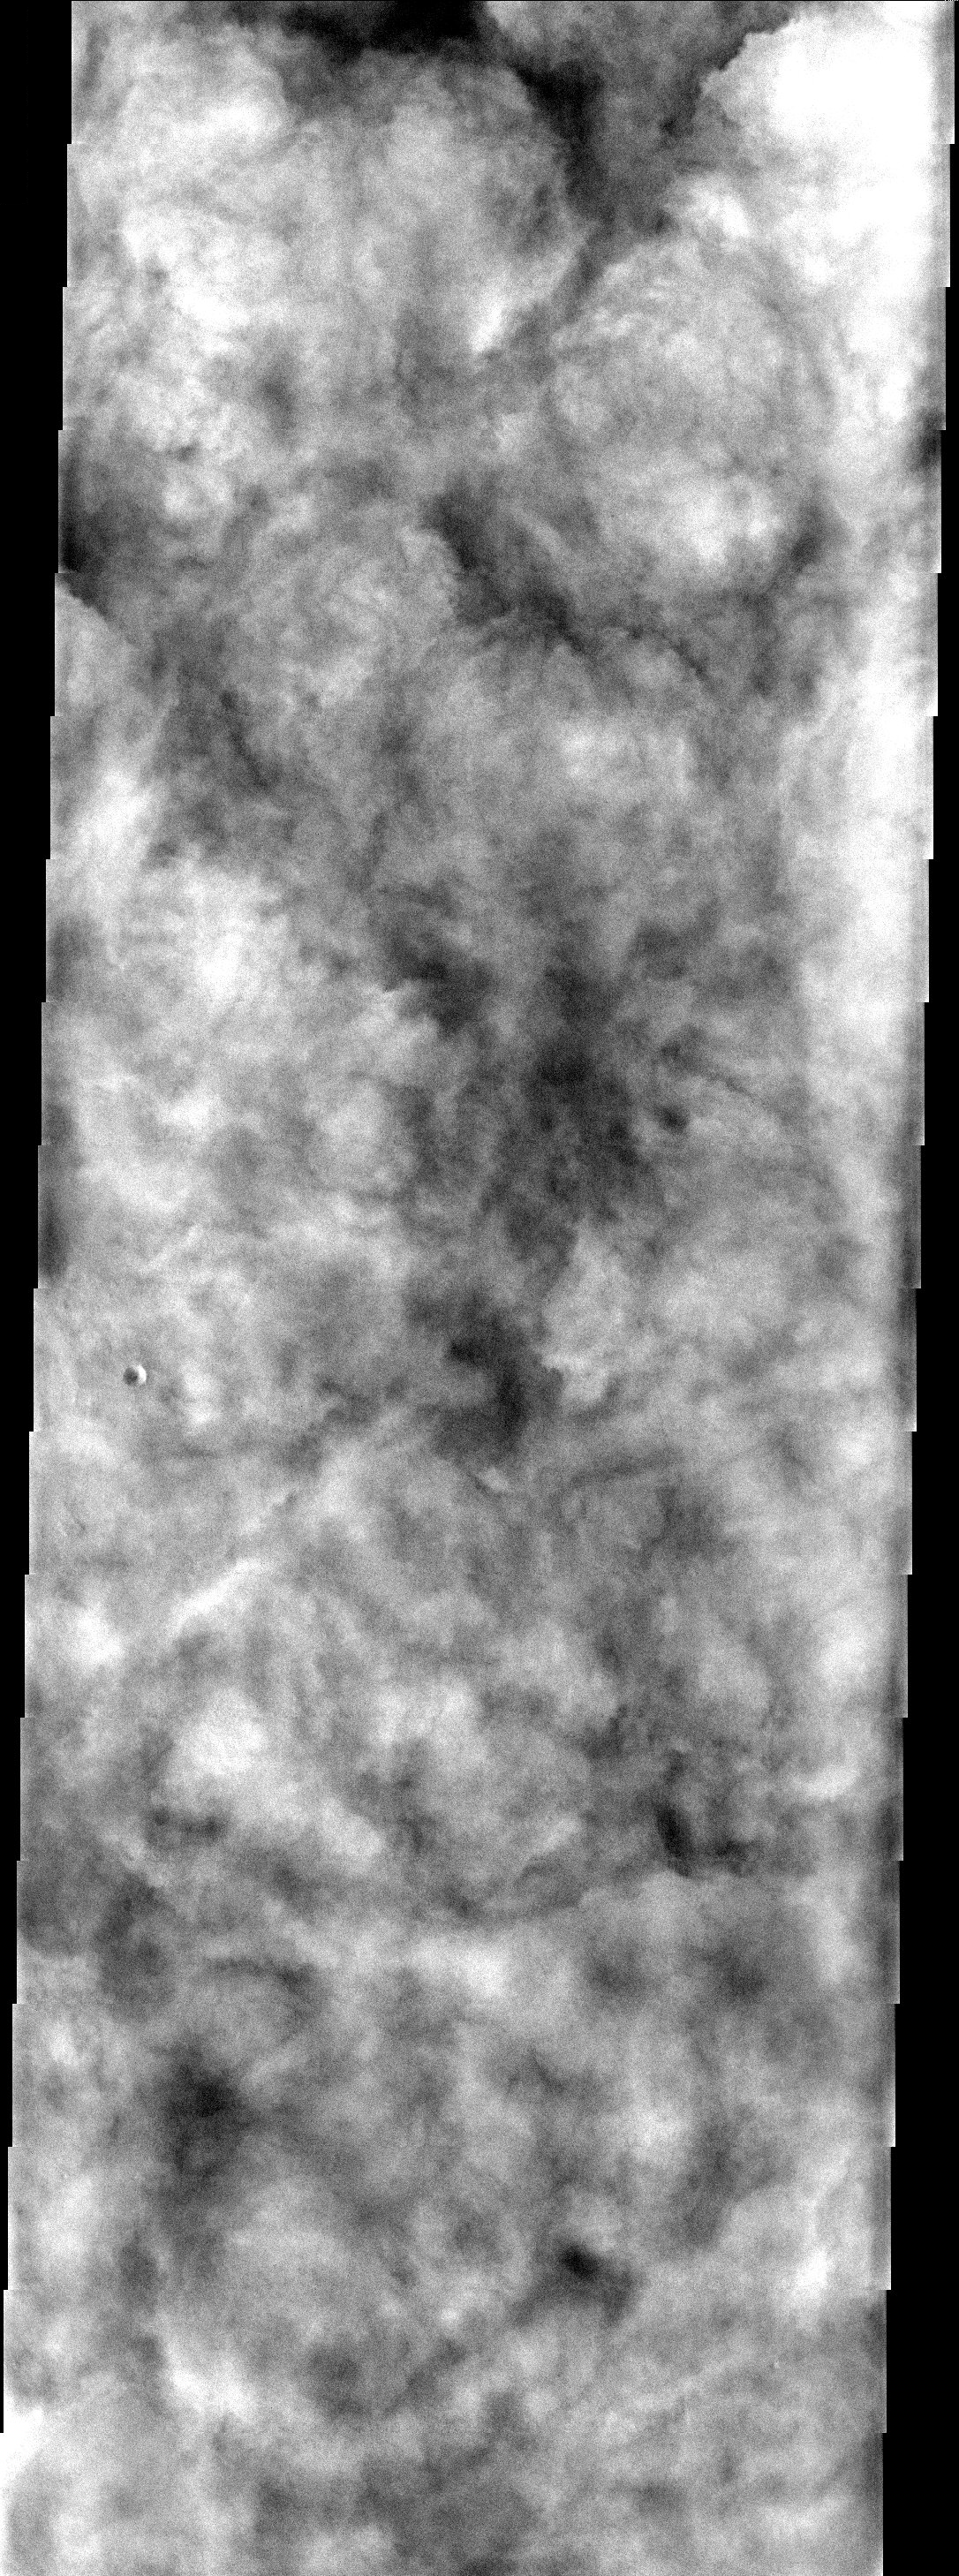

Ice Clouds

Heavy water ice clouds almost completely obscure the surface in Vastitas Borealis.

Note: this THEMIS visual image has not been radiometrically nor geometrically calibrated for this preliminary release. An empirical correction has been performed to remove instrumental effects. A linear shift has been applied in the cross-track and down-track direction to approximate spacecraft and planetary motion. Fully calibrated and geometrically projected images will be released through the Planetary Data System in accordance with Project policies at a later time.

NASA’s Jet Propulsion Laboratory manages the 2001 Mars Odyssey mission for NASA’s Office of Space Science, Washington, D.C. The Thermal Emission Imaging System (THEMIS) was developed by Arizona State University, Tempe, in collaboration with Raytheon Santa Barbara Remote Sensing. The THEMIS investigation is led by Dr. Philip Christensen at Arizona State University. Lockheed Martin Astronautics, Denver, is the prime contractor for the Odyssey project, and developed and built the orbiter. Mission operations are conducted jointly from Lockheed Martin and from JPL, a division of the California Institute of Technology in Pasadena.

Image information: VIS instrument. Latitude 69.5, Longitude 283.6 East (76.4 West). 19 meter/pixel resolution.

Credit: NASA/JPL/Arizona State University